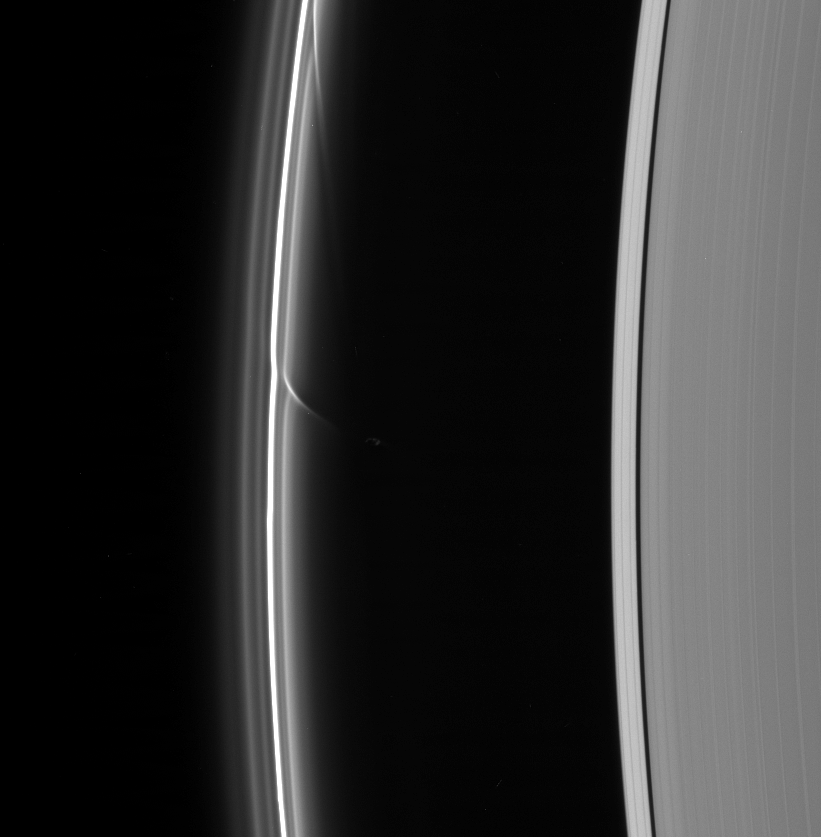

The Hand of Prometheus

A shepherd moon can do more to define ring structures than just keep the flock of particles in line, as Cassini spacecraft images such as this have shown.

Prometheus (102 kilometers, or 63 miles across) is seen here with two long streamers of material that it has pulled out of the F ring. When Prometheus comes close to the F ring in its orbit, the moon’s gravity tugs on the ring particles. The disturbed particles, now pulled into orbits slightly closer to Saturn and therefore faster, shear out during successive orbits, creating the long and delicate streamers seen here.

This view looks toward the unlit side of the rings from about 31 degrees above the ringplane.

The image was taken in visible light with the Cassini spacecraft narrow-angle camera on Sept. 29, 2006 at a distance of approximately 1.7 million kilometers (1 million miles) from Prometheus and at a Sun-Prometheus-spacecraft, or phase, angle of 160 degrees. Image scale is 10 kilometers (6 miles) per pixel.

The Cassini-Huygens mission is a cooperative project of NASA, the European Space Agency and the Italian Space Agency. The Jet Propulsion Laboratory, a division of the California Institute of Technology in Pasadena, manages the mission for NASA’s Science Mission Directorate, Washington, D.C. The Cassini orbiter and its two onboard cameras were designed, developed and assembled at JPL. The imaging operations center is based at the Space Science Institute in Boulder, Colo.

Credit: NASA/JPL/Space Science Institute